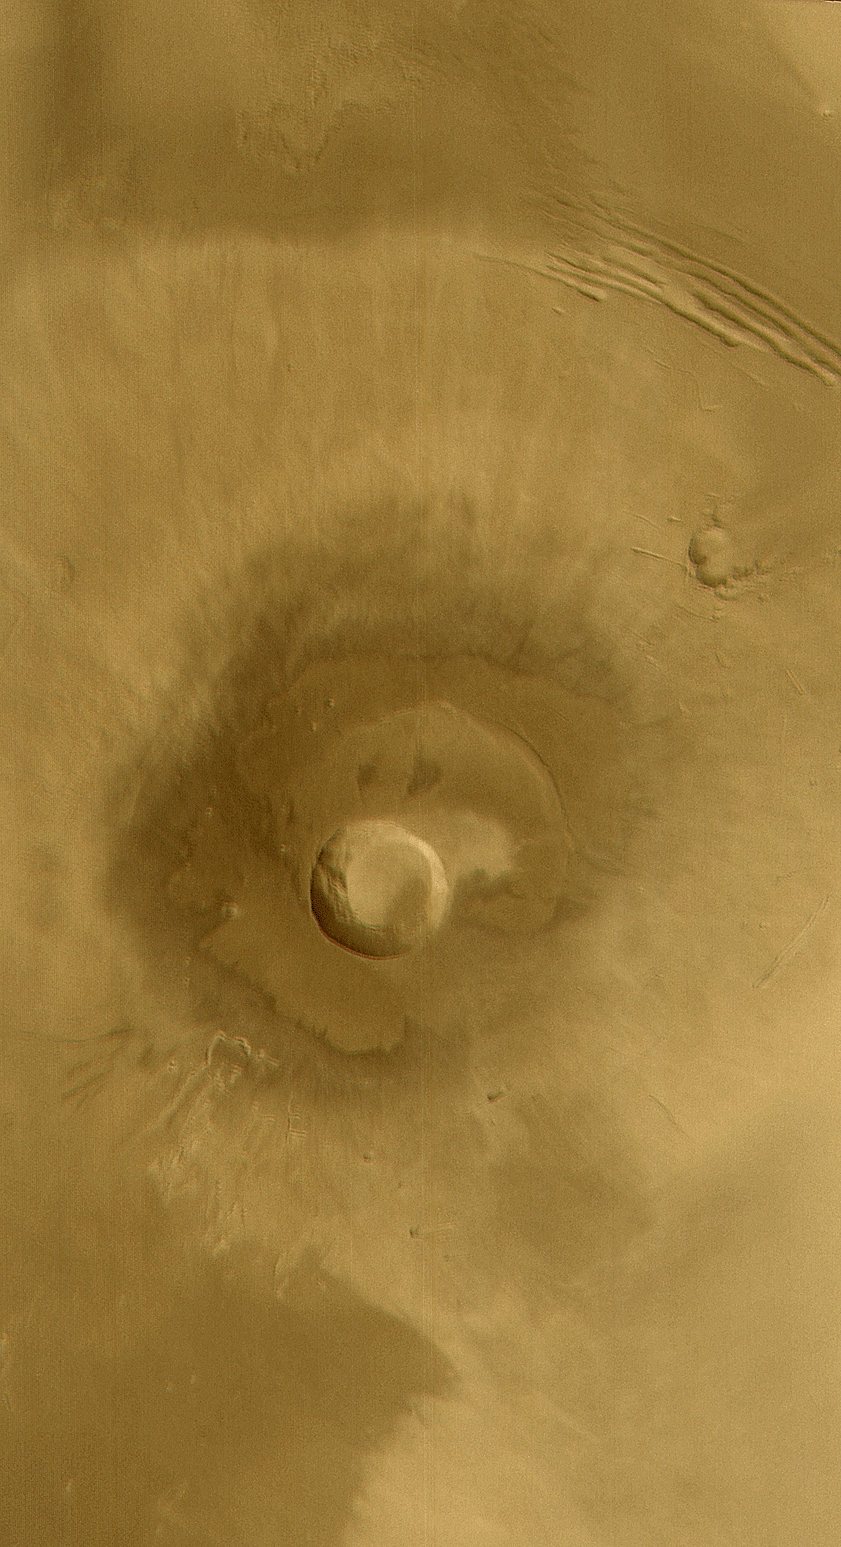

Pavonis Mons

18 January 2004
This Mars Global Surveyor (MGS) Mars Orbiter Camera (MOC) wide angle color composite image, obtained in December 2003, shows the middle of the three Tharsis Montes, Pavonis Mons. This is a broad shield volcano–similar to the volcanoes of Hawaii–located on the martian equator at 113°W. The volcano summit is near 14 km (~8.7 mi) above the martian datum (0 elevation); the central caldera (crater near center of image) is about 45 km (~28 mi.) across and about 4.5 km (~2.8 mi.) deep. Sunlight illuminates the scene from the lower left.

Credit: NASA/JPL/Malin Space Science Systems